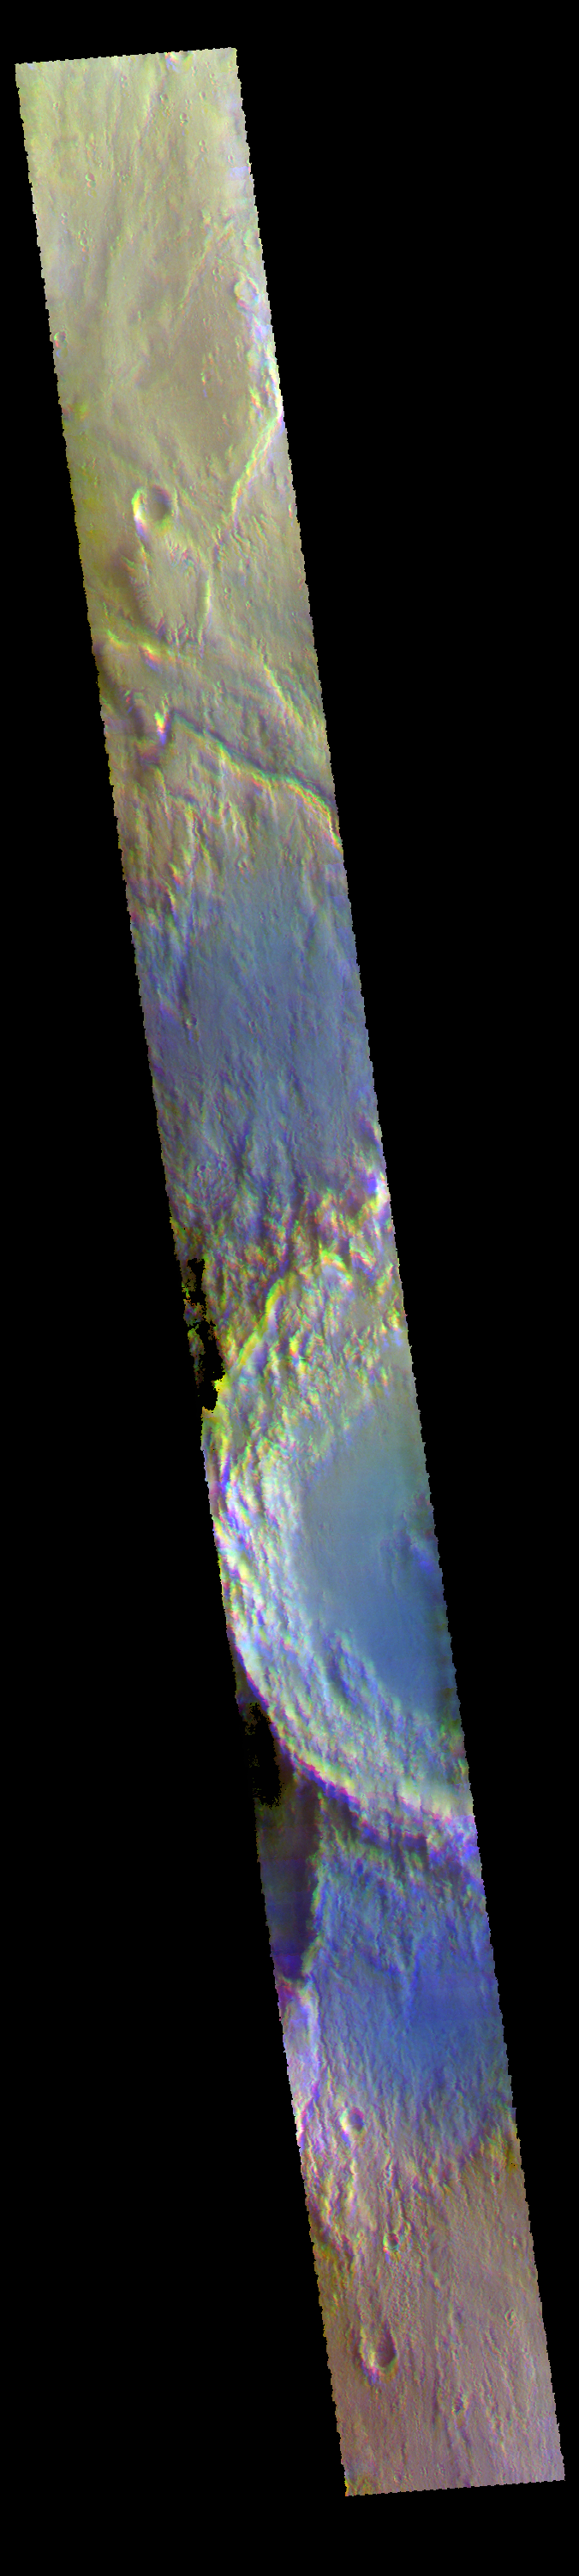

Arabia Terra – False Color

Today’s VIS image shows part of Arabia Terra.

The THEMIS VIS camera contains 5 filters. The data from different filters can be combined in multiple ways to create a false color image. These false color images may reveal subtle variations of the surface not easily identified in a single band image.

Credit: NASA/JPL-Caltech/ASU